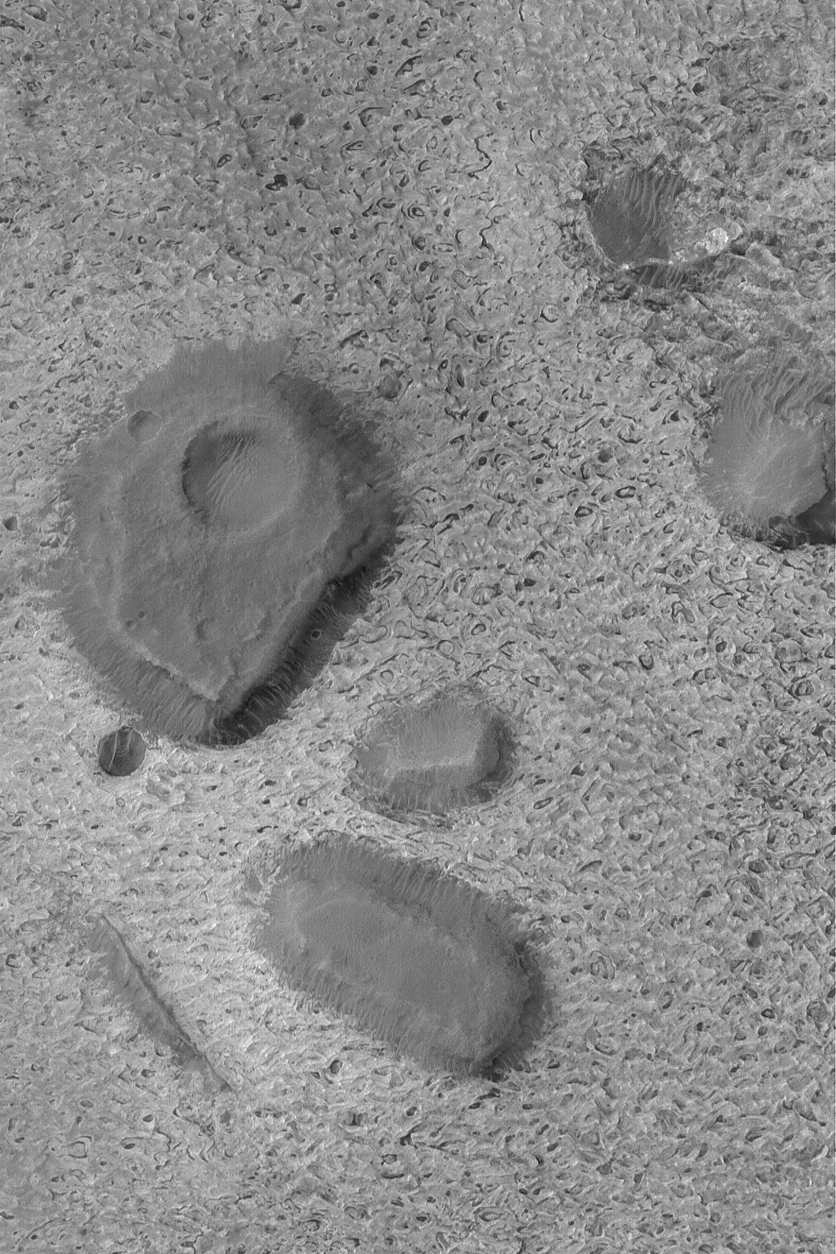

Dark Mesas of Aram Chaos

6 July 2004
This Mars Global Surveyor (MGS) Mars Orbiter Camera (MOC) image shows several dark-toned mesas surrounded by light-toned sedimentary rock outcrops in Aram Chaos, a large impact basin — over 200 km (more than 125 mi) across. These mesas are remnants of a once more extensive rock unit. The image is located near 2.0°N, 20.2°W, and covers an area about 3 km (1.9 mi) wide. Sunlight illuminates the scene from the left.

Credit: NASA/JPL/Malin Space Science Systems